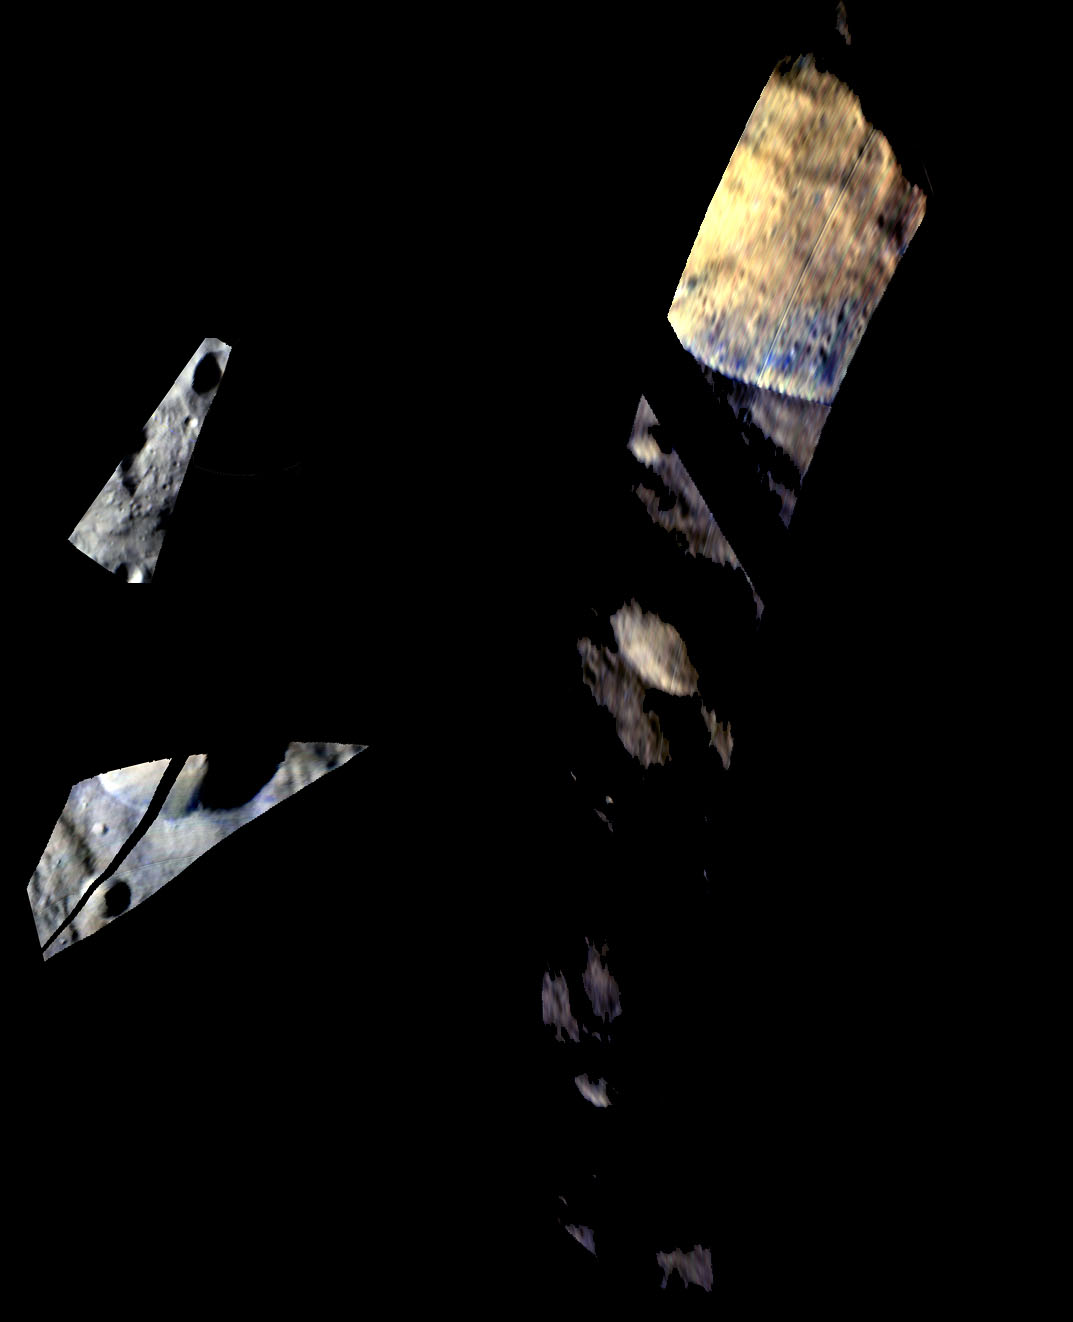

Tarpeia Crater, Close, Closer, Closest

Annotated Version

These images of Tarpeia crater, near the south pole of the giant asteroid Vesta, were obtained by the visible and infrared mapping spectrometer on NASA’s Dawn spacecraft. Colorized versions of the images show younger material with abundant pyroxene (an iron- and magnesium-rich material) and older layers with less pyroxene.

The visible and infrared mapping spectrometer obtained the images during Dawn’s survey orbit (1,700 miles or 2,750 kilometers in altitude) on Aug. 21, 2011; high-altitude mapping orbit (420 miles or 680 kilometers above the surface) on Oct. 9, 2011; and low-altitude mapping orbit (130 miles or 210 kilometers in altitude) on Feb. 5, 2012.

In the colorized images, scientists assigned red to the 1.9-micron wavelength of reflected light, green to the 1.5-micron wavelength and blue to the 1.2-micron wavelength. In the resulting image, the brown and yellow materials have similar composition, but the brown material receives less illumination from sunlight and appears darker. The material on the edge of the crater rim that appears blue in these images suggests a different, fresher material. This material must have been exposed during a landslide or a similar recent event that occurred on the side of the crater. Researchers think the blue areas have been less altered over time, preserving more of the original material of Vesta.

The Dawn mission to Vesta and Ceres is managed by NASA’s Jet Propulsion Laboratory, a division of the California Institute of Technology in Pasadena, for NASA’s Science Mission Directorate, Washington. UCLA is responsible for overall Dawn mission science. The visible and infrared mapping spectrometer was provided by the Italian Space Agency and is managed by the Italy’s National Institute for Astrophysics, Rome, in collaboration with Selex Galileo, where it was built.

Credit: NASA/JPL-Caltech/UCLA/INAF